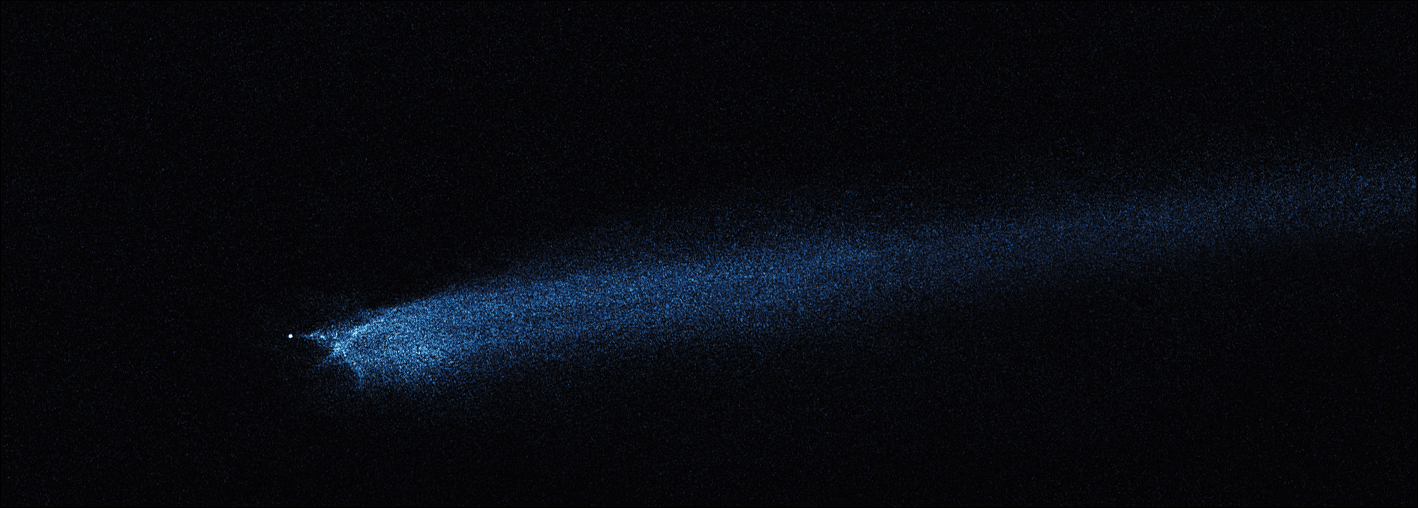

Hubble WFC3 Image of P/2010 A2 (January 29, 2010)

Object Name: Asteroid P/2010 A2
Object Description: Asteroid Belt Impact Object
Instrument: HST/WFC3/UVIS
Filters: F606W (V)

This image was originally black and white and recorded only overall brightness. These brightness values were translated into a range of bluish hues. Such color "maps" can be useful in helping to distinguish subtly varying brightness in an image.

Credit: NASA, ESA, and D. Jewitt (UCLA)